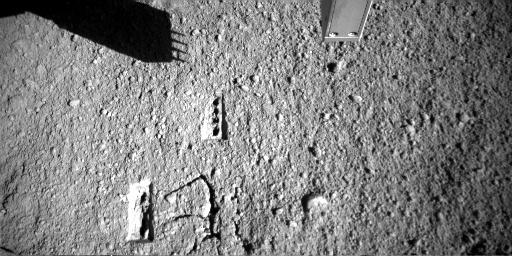

Martian Surface after Phoenix’s Conductivity Measurements

NASA’s Phoenix Mars Lander’s Robotic Arm Camera took this image on Sol 71 (August 6, 2008), the 71st Martian day after landing. The shadow shows the outline of Phoenix’s Thermal and Electrical Conductivity Probe, or TECP. The holes seen in the Martian surface were made by this instrument to measure the soil’s conductivity. A fork-like probe inserted into the soil checks how well heat and electricity move through the soil from one prong to another.

The measurements completed Wednesday ran from the afternoon of Phoenix’s 70th Martian day, or sol, to the morning of Sol 71.

The Phoenix Mission is led by the University of Arizona, Tucson, on behalf of NASA. Project management of the mission is by NASA’s Jet Propulsion Laboratory, Pasadena, Calif. Spacecraft development is by Lockheed Martin Space Systems, Denver.

Photojournal Note: As planned, the Phoenix lander, which landed May 25, 2008 23:53 UTC, ended communications in November 2008, about six months after landing, when its solar panels ceased operating in the dark Martian winter.

Credit: NASA/JPL-Caltech/University of Arizona/Max Planck Institute